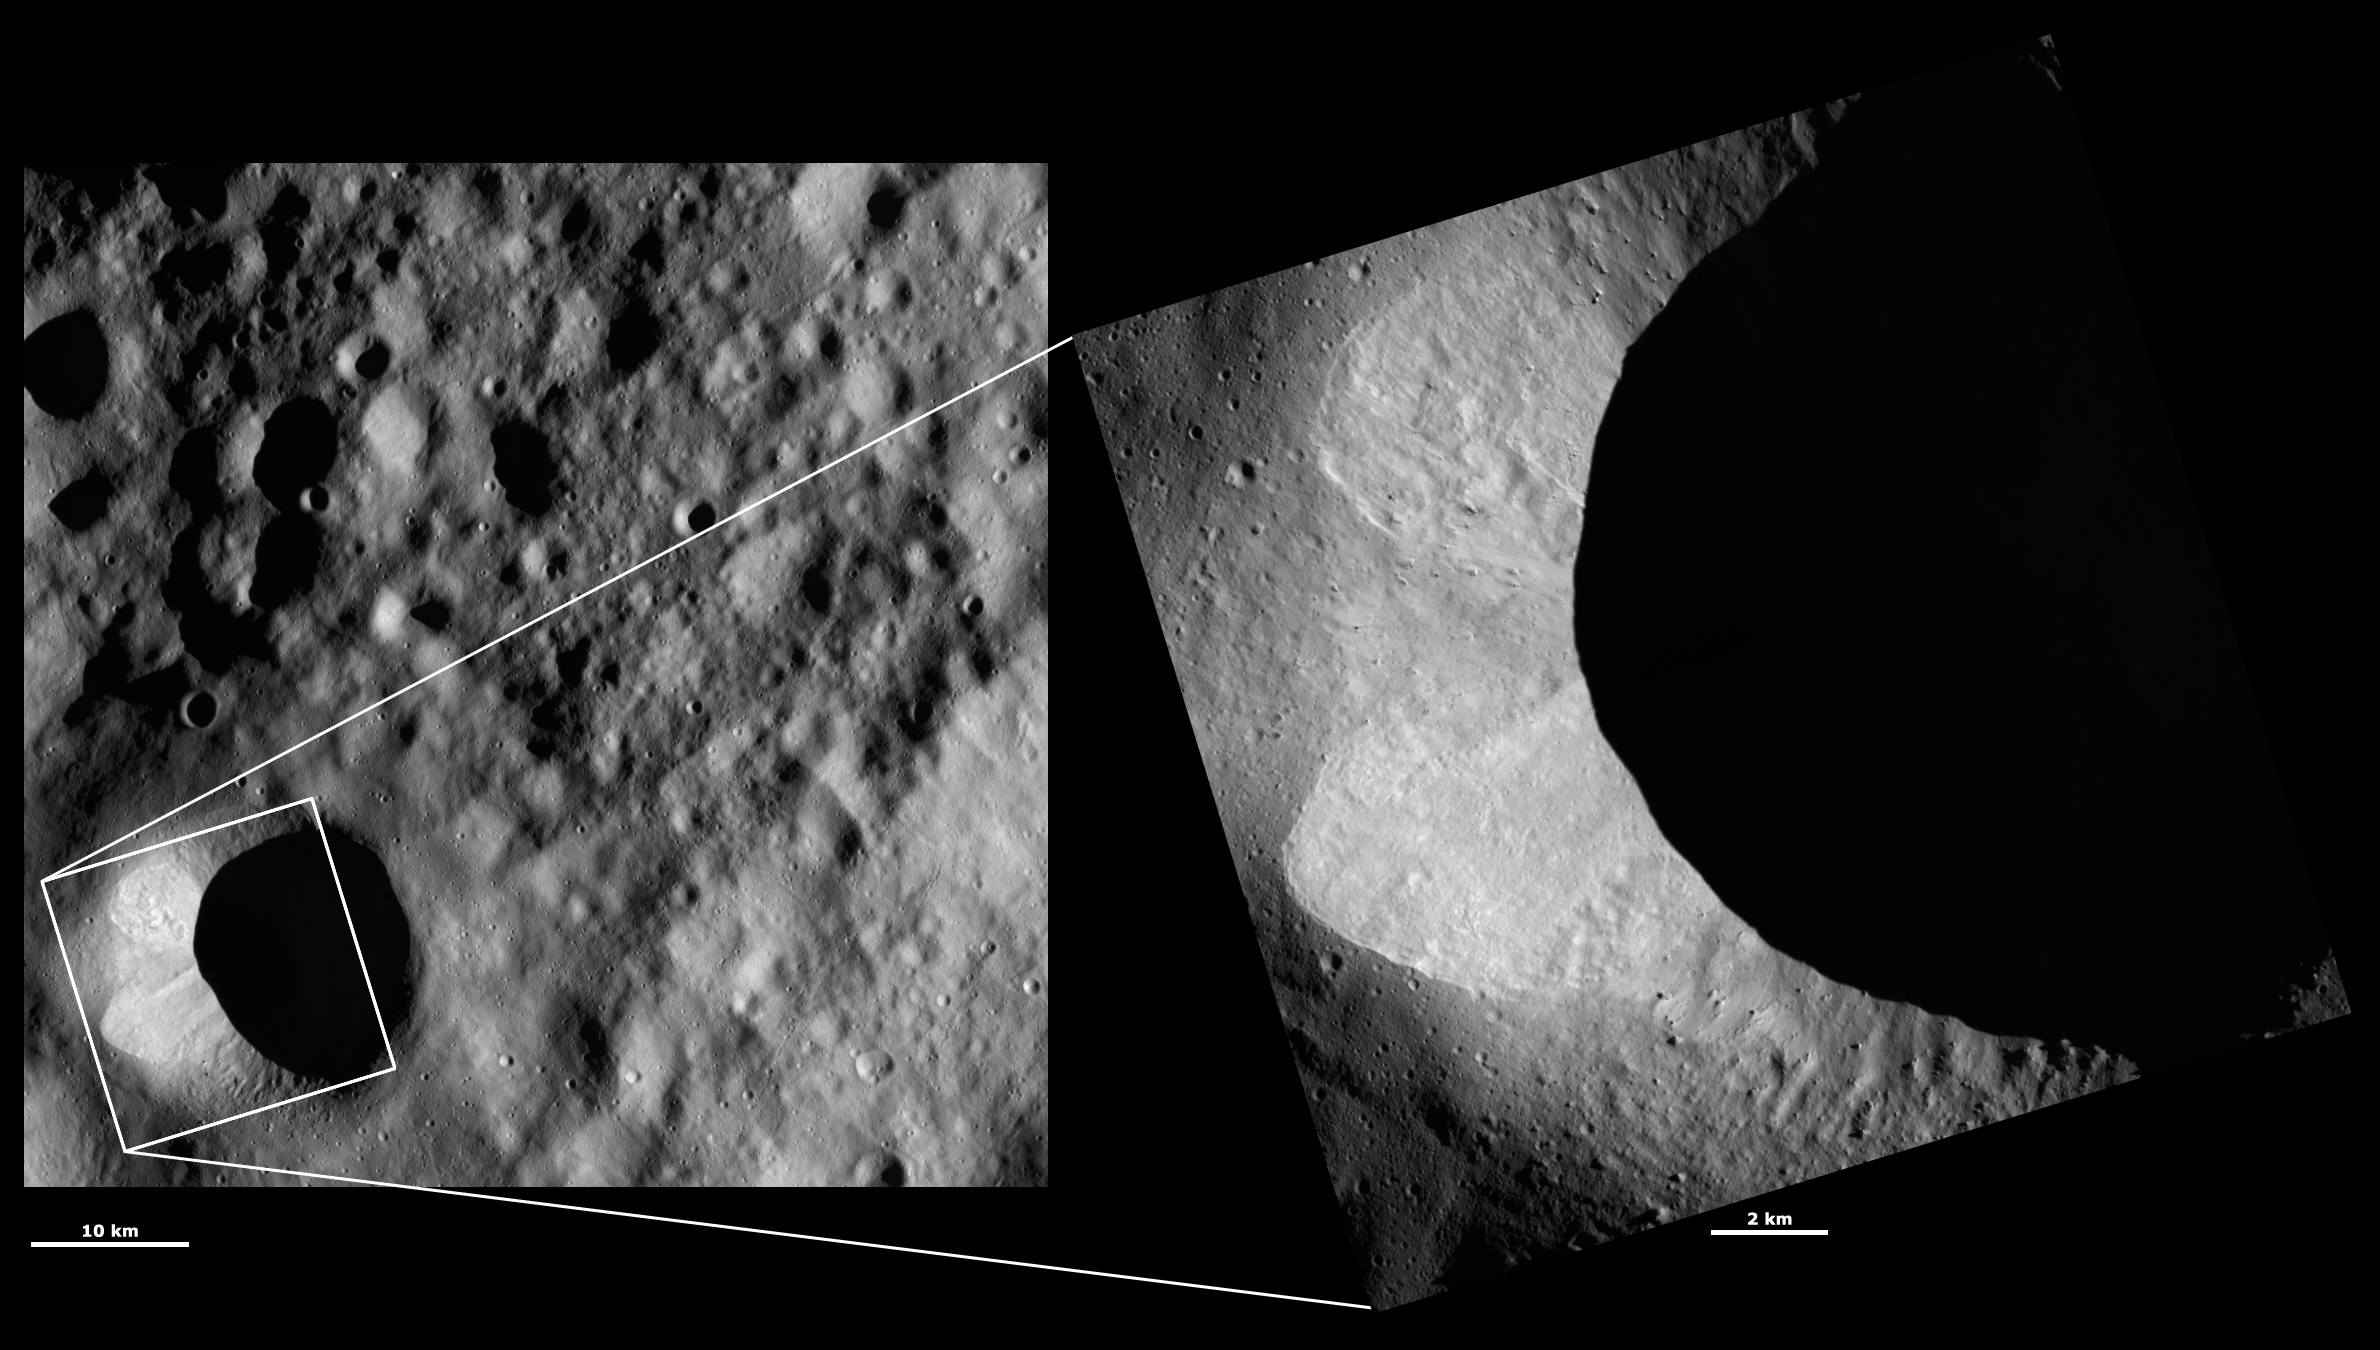

HAMO and LAMO Images of Scantia Crater

These Dawn framing camera (FC) images of Vesta show Scantia crater at both HAMO (high-altitude mapping orbit) and LAMO (low-altitude mapping orbit) resolutions. The left image is the HAMO image and the right image is the LAMO image. The LAMO image is positioned on Scantia crater. The LAMO image is approximately three times better spatial resolution than the HAMO image. In images with higher spatial resolutions smaller objects can be better distinguished. There are two slumps of bright material on the left side of Scantia crater. Streaks within these slumps of slightly different brightnesses can be seen more clearly in the LAMO image. There are also small boulders visible inside of Scantia crater in the LAMO image. Unfortunately, a lot of the interior of Scantia is obscured by shadow in both the HAMO and LAMO images.

These images are located in Vesta’s Floronia quadrangle, in Vesta’s northern hemisphere. NASA’s Dawn spacecraft obtained the left image with its framing camera on Sep. 30, 2011. This image was taken through the camera’s clear filter. The distance to the surface of Vesta is 700 kilometers (435 miles) and the image has a resolution of about 62 meters (203 feet) per pixel. This image was acquired during the HAMO (high-altitude mapping orbit) phase of the mission. NASA’s Dawn spacecraft obtained the right image with its framing camera on Jan. 31, 2012. This image was taken through the camera’s clear filter. The distance to the surface of Vesta is 272 kilometers (169 miles) and the image has a resolution of about 17 meters (56 feet) per pixel. This image was acquired during the LAMO (low-altitude mapping orbit) phase of the mission.

The Dawn mission to Vesta and Ceres is managed by NASA’s Jet Propulsion Laboratory, a division of the California Institute of Technology in Pasadena, for NASA’s Science Mission Directorate, Washington D.C. UCLA is responsible for overall Dawn mission science. The Dawn framing cameras have been developed and built under the leadership of the Max Planck Institute for Solar System Research, Katlenburg-Lindau, Germany, with significant contributions by DLR German Aerospace Center, Institute of Planetary Research, Berlin, and in coordination with the Institute of Computer and Communication Network Engineering, Braunschweig. The framing camera project is funded by the Max Planck Society, DLR, and NASA/JPL.

Credit: NASA/JPL-Caltech/UCLA/MPS/DLR/IDA